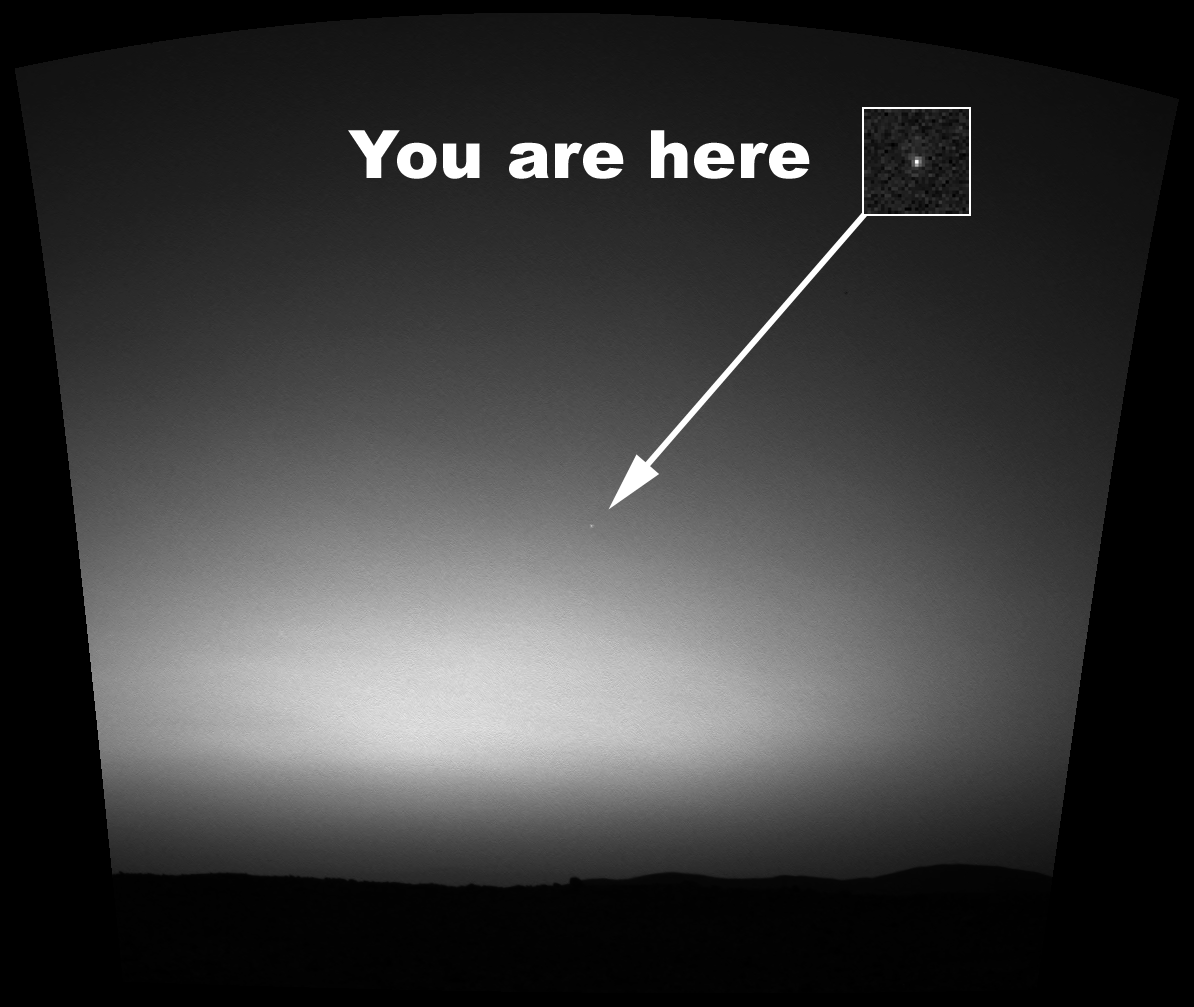

You are here: Earth as seen from Mars

This is the first image ever taken of Earth from the surface of a planet beyond the Moon. It was taken by the Mars Exploration Rover Spirit one hour before sunrise on the 63rd martian day, or sol, of its mission. The image is a mosaic of images taken by the rover’s navigation camera showing a broad view of the sky, and an image taken by the rover’s panoramic camera of Earth. The contrast in the panoramic camera image was increased two times to make Earth easier to see.

The inset shows a combination of four panoramic camera images zoomed in on Earth. The arrow points to Earth. Earth was too faint to be detected in images taken with the panoramic camera’s color filters.

Credit: NASA/JPL/Cornell/Texas A&M